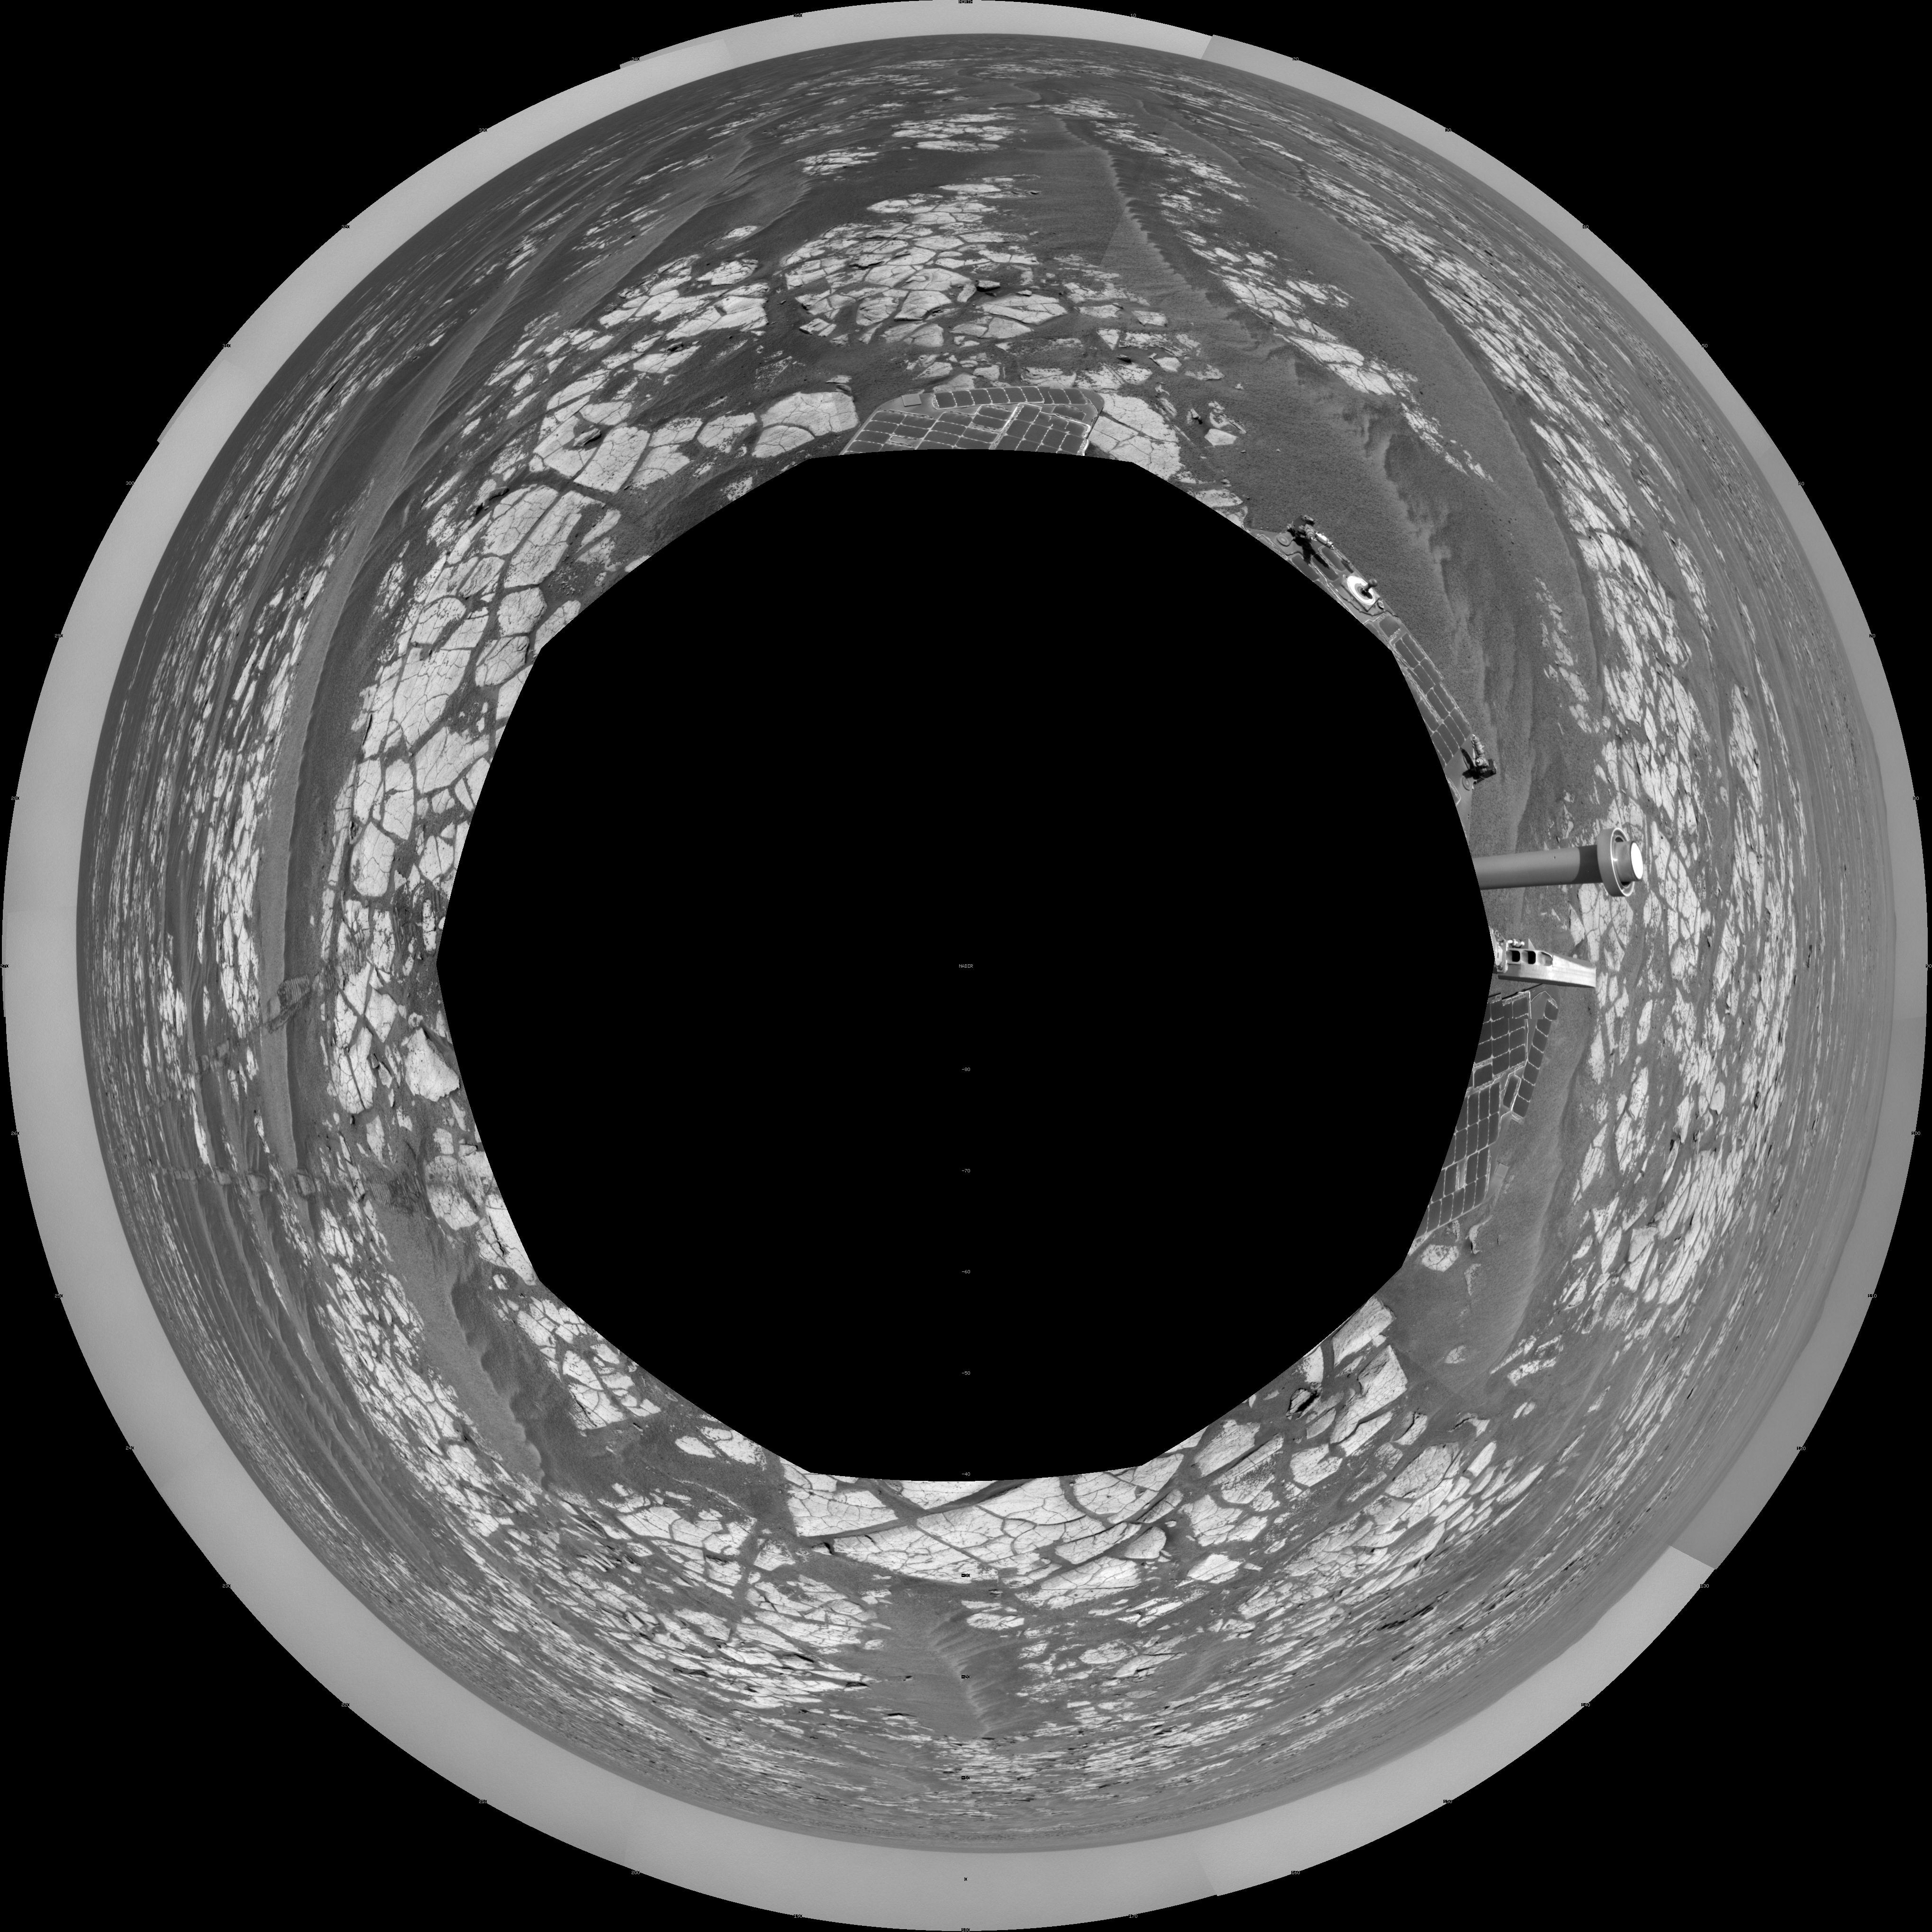

Opportunity’s Surroundings After Sol 2393 Drive (Polar)

This mosaic of images from the navigation camera on NASA’s Mars Exploration Rover Opportunity shows surroundings of the rover’s location following an 100.7-meter (330-foot) drive during the 2,393rd Martian day, or sol, of Opportunity’s mission on Mars (Oct. 17, 2010). North is at the top.

The camera took the component images for this 360-degree panorama during sols 2393 and 2394. The terrain includes light-toned bedrock and darker ripples of wind-blown sand. For scale, the distance between the parallel wheel tracks in the right half of the image is about 1 meter (about 40 inches).

This view is presented as a polar projection.

Credit: NASA/JPL-Caltech